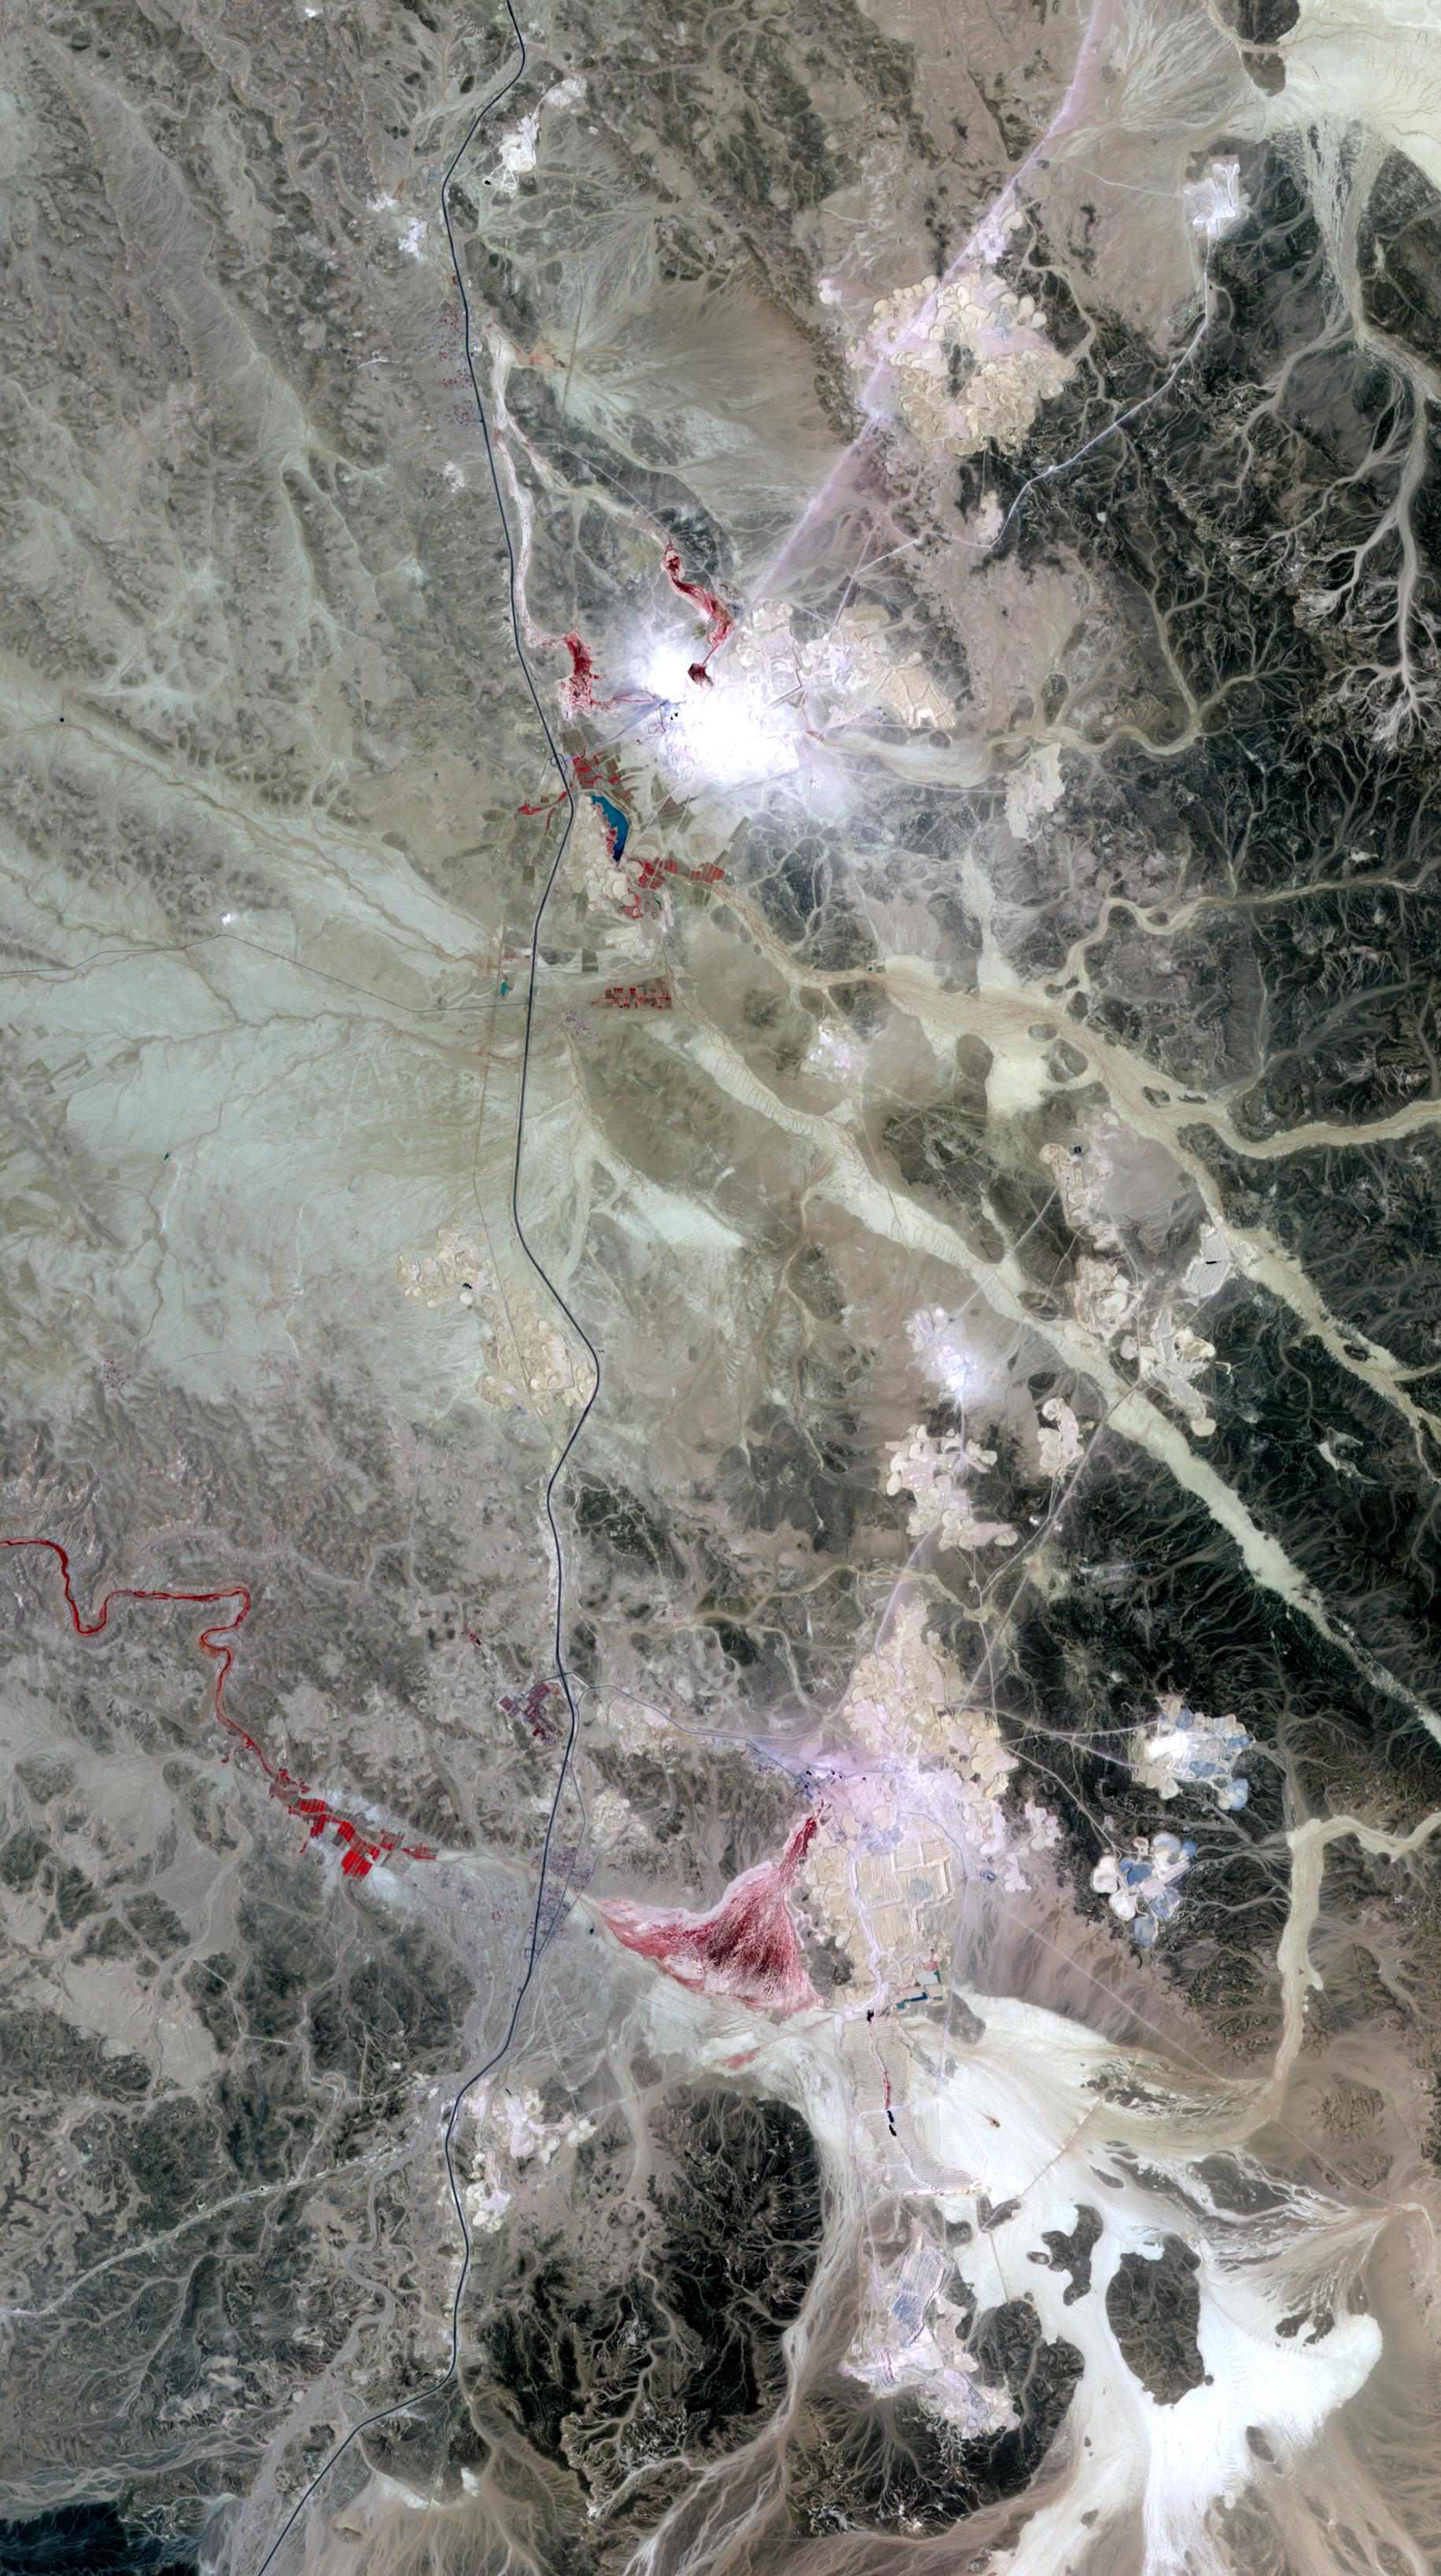

Phosphate Mines, Jordan

Jordan’s leading industry and export commodities are phosphate and potash, ranked in the top three in the world. These are used to make fertilizer. The Jordan Phosphate Mines Company is the sole producer, having started operations in 1935. In addition to mining activities, the company produces phosphoric acid (for fertilizers, detergents, pharmaceuticals), diammonium phosphate (for fertilizer), sulphuric acid (many uses), and aluminum fluoride (a catalyst to make aluminum and magnesium).

The image covers an area of 27.5 x 49.4 km, was acquired on September 17, 2005, and is located near 30.8 degrees north latitude, 36.1 degrees east longitude.

The U.S. science team is located at NASA’s Jet Propulsion Laboratory, Pasadena, Calif. The Terra mission is part of NASA’s Science Mission Directorate.

Credit: NASA/GSFC/METI/ERSDAC/JAROS, and U.S./Japan ASTER Science Team